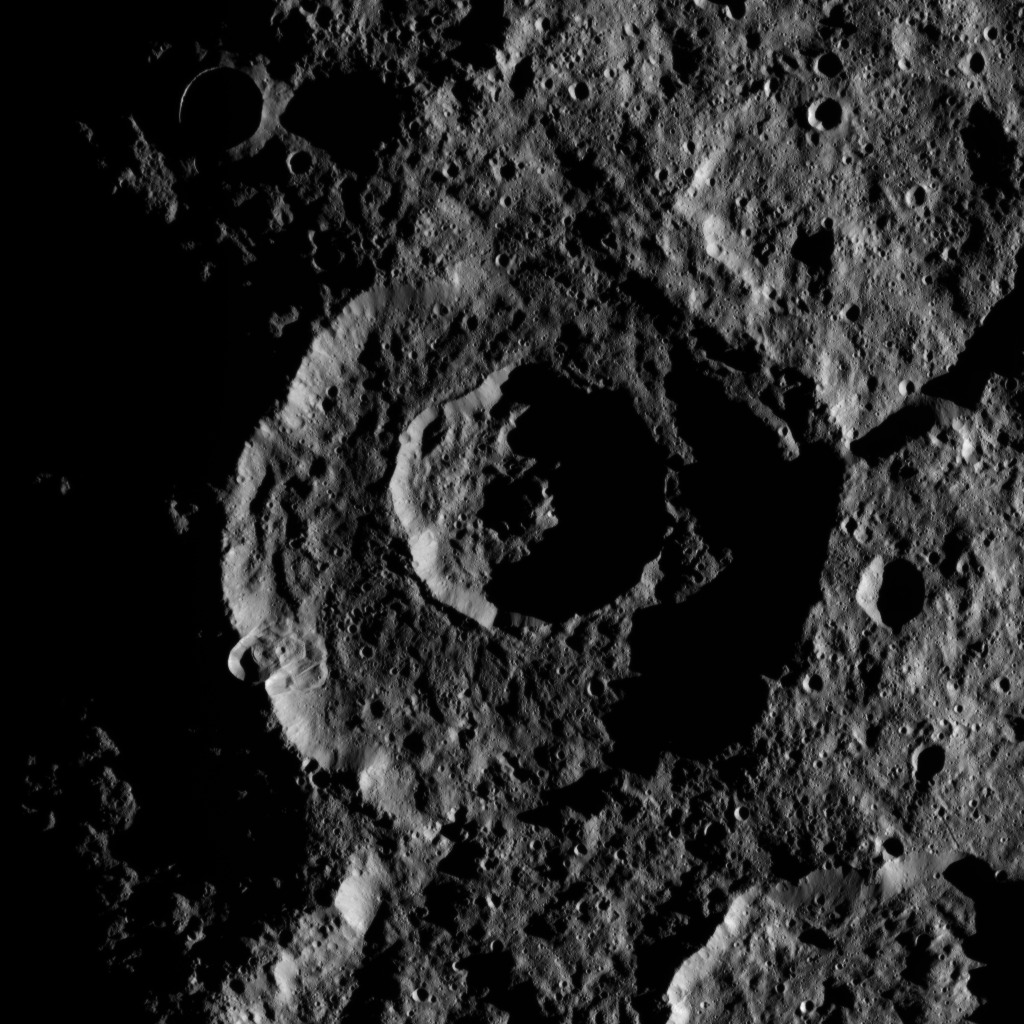

Dawn XMO2 Image 31

The low angle of illumination brings this pair of nested craters near Ceres’ south pole into sharp relief. The larger exterior crater is 53 miles (85 kilometers) in diameter and more than 1.6 miles (2.5 kilometers) deep.

The inner crater displays a central peak, which rises above the darker shadow regions surrounding it. Similar central structures are found in mid-sized craters across the solar system. The central structure in the larger, exterior crater was likely obliterated by the impact of the inner crater. A complex, lobe-shape, flow-like feature, possibly a landslide triggered by an impact on the crater’s rim, is visible on the southwest wall of the larger crater. Such flows are common within Ceres’ craters.

This picture was obtained by the Dawn spacecraft on October 24, 2016, from an altitude of about 930 miles (1500 kilometers).

The image is located at 73 degrees south latitude, 175 degrees east longitude.

Dawn’s mission is managed by JPL for NASA’s Science Mission Directorate in Washington. Dawn is a project of the directorate’s Discovery Program, managed by NASA’s Marshall Space Flight Center in Huntsville, Alabama. UCLA is responsible for overall Dawn mission science. Orbital ATK, Inc., in Dulles, Virginia, designed and built the spacecraft. The German Aerospace Center, the Max Planck Institute for Solar System Research, the Italian Space Agency and the Italian National Astrophysical Institute are international partners on the mission team.

Credit: NASA/JPL-Caltech/UCLA/MPS/DLR/IDA